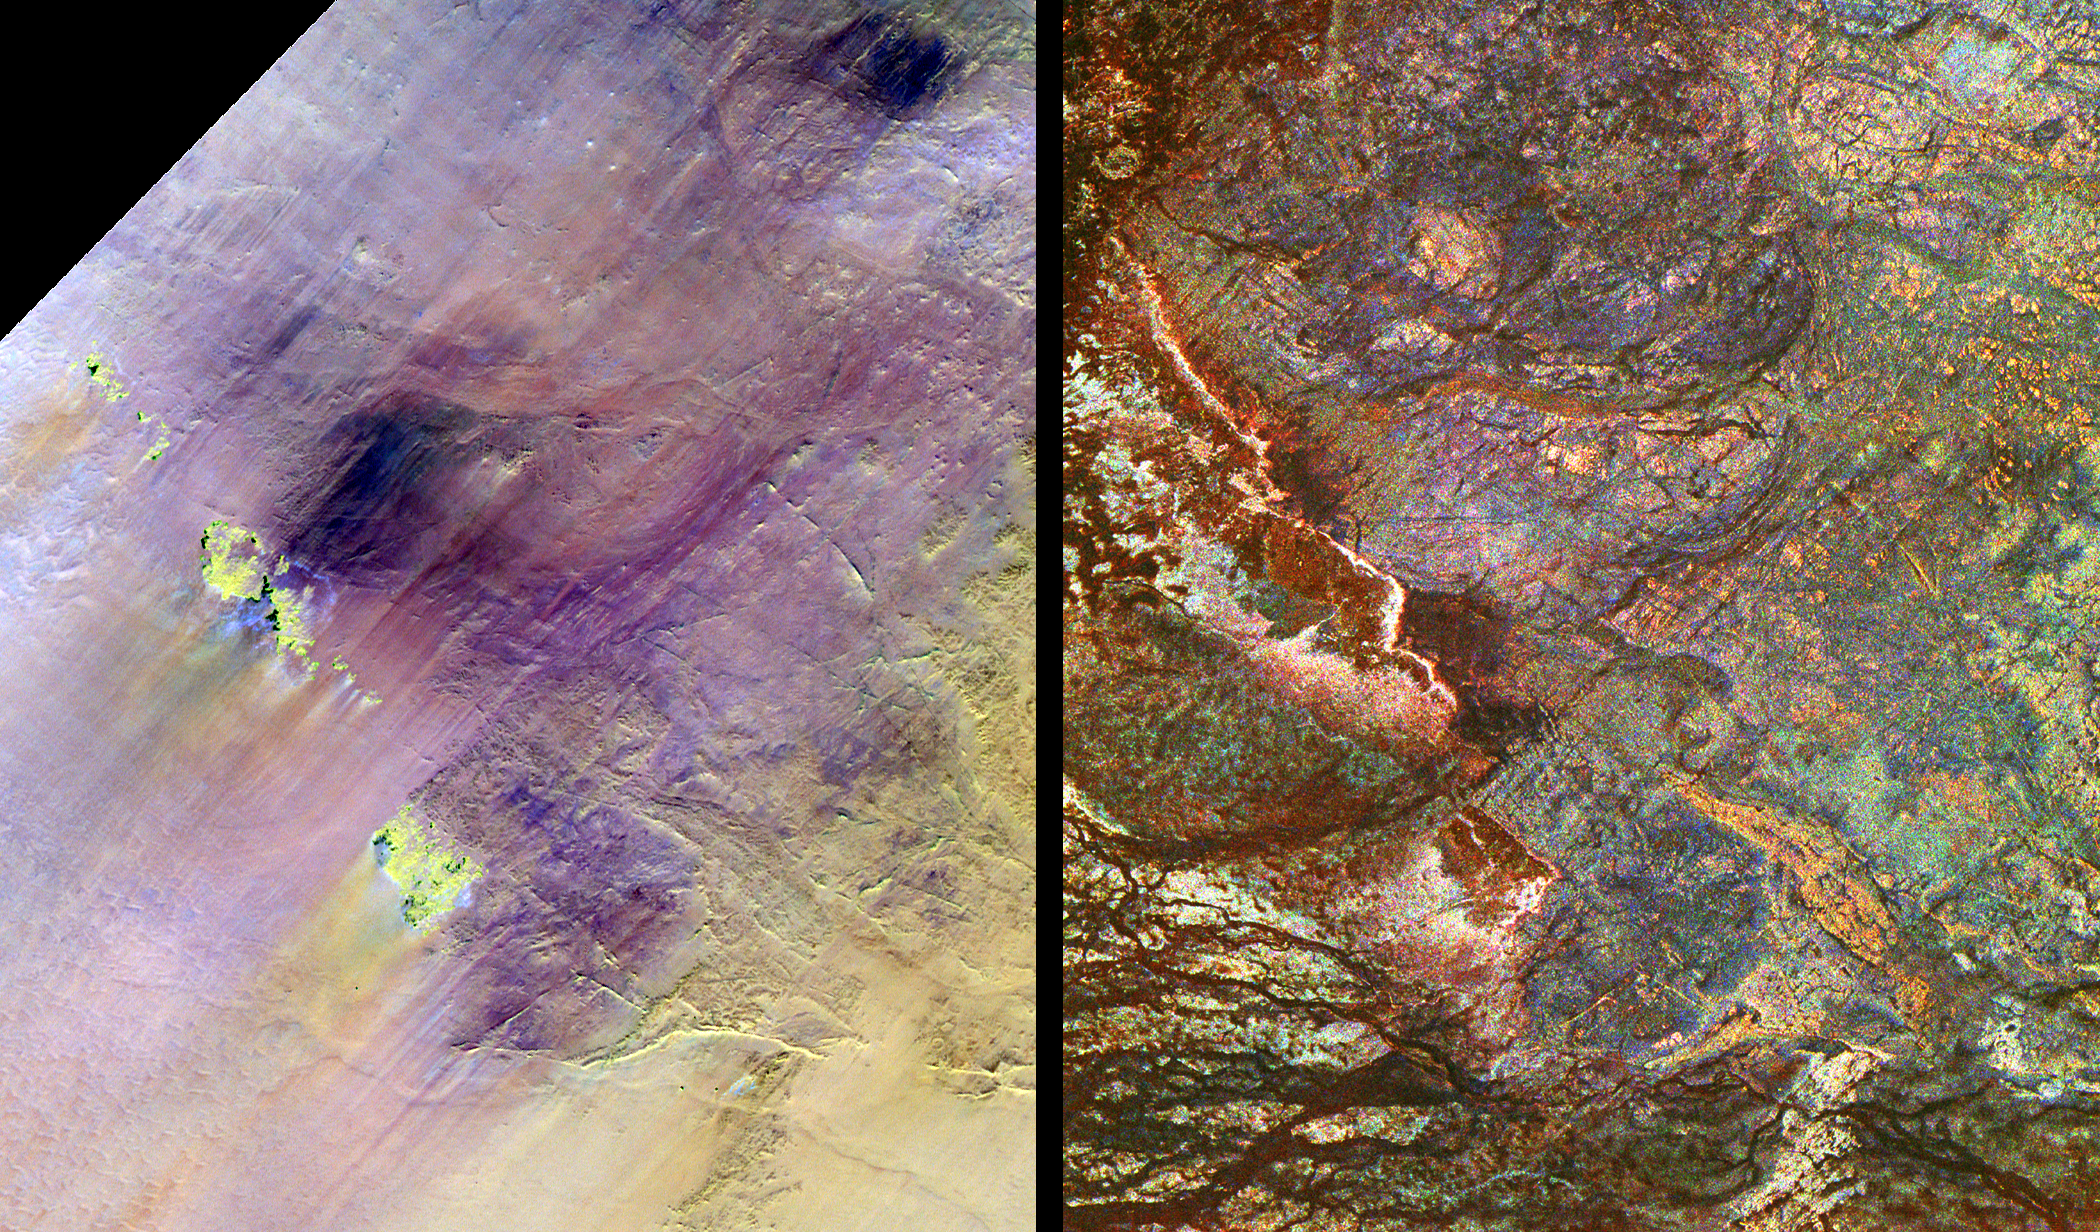

Safsaf Oasis, Egypt

These images show two views of a region of south-central Egypt, each taken by a different type of spaceborne sensor. On the left is an optical image from the Landsat Thematic Mapper, and on the right is a radar image from the Spaceborne Imaging Radar-C/X-band Synthetic Aperture Radar (SIR-C/X-SAR). This comparison shows that the visible and infrared wavelengths of Landsat are only sensitive to the materials on the surface, while the radar wavelengths of SIR-C/X-SAR can penetrate the thin sand cover in this arid region to reveal details hidden below the surface. Field studies in this area indicate that the L-band radar can penetrate as much as 2 meters (6.5 feet) of very dry sand to image buried rock structures. Ancient drainage channels, shown at the bottom of this image, are filled with sand more than 2 meters (6.5 feet) thick and therefore appear dark because the radar waves cannot penetrate them. Only the most recently active channels are visible in the Landsat scene. Some geologic structures at the surface are visible in both images. However, many buried features, such as rock fractures and the blue circular granite bodies in the upper center of the image on the right, are visible only to the radar. The Safsaf Oasis is located near the bright yellow feature in the lower left center of the Landsat image. Scientists are using the penetrating capabilities of radar imaging in desert areas to study structural geology, mineral exploration, ancient climates, water resources and archaeology. Each image is 30.8 kilometers by 25.6 kilometers (19.1 miles by 15.9 miles) and is centered at 22.7 degrees north latitude, 29.3 degrees east longitude. North is toward the upper right. In the Landsat image, the colors are assigned as follows: red is Band 7 (mid-infrared); green is Band 4 (near infrared); and blue is Band 1 (visible blue light). The colors assigned to the radar frequencies and polarizations are as follows: red is L-band, horizontally transmitted and received; green is C-band, horizontally transmitted and received; and blue is X-band, vertically transmitted and received. The radar image was acquired by the Spaceborne Imaging Radar-C/ X-band Synthetic Aperture Radar (SIR-C/X-SAR) on April 16, 1994, on board the space shuttle Endeavour. SIR-C/X-SAR, a joint mission of the German, Italian and United States space agencies, is part of NASA’s Earth Science Enterprise. The Landsat Program is managed jointly by NASA, the National Oceanic and Atmospheric Administration and the United States Geological Survey.

Spaceborne Imaging Radar-C and X-Band Synthetic Aperture Radar (SIR-C/X-SAR) is part of NASA’s Mission to Planet Earth. The radars illuminate Earth with microwaves allowing detailed observations at any time, regardless of weather or sunlight conditions. SIR-C/X-SAR uses three microwave wavelengths: L-band (24 cm), C-band (6 cm) and X-band (3 cm). The multi-frequency data will be used by the international scientific community to better understand the global environment and how it is changing. The SIR-C/X-SAR data, complemented by aircraft and ground studies, will give scientists clearer insights into those environmental changes which are caused by nature and those changes which are induced by human activity. SIR-C was developed by NASA’s Jet Propulsion Laboratory. X-SAR was developed by the Dornier and Alenia Spazio companies for the German space agency, Deutsche Agentur fuer Raumfahrtangelegenheiten (DARA), and the Italian space agency, Agenzia Spaziale Italiana (ASI), with the Deutsche Forschungsanstalt fuer Luft und Raumfahrt e.v. (DLR), the major partner in science, operations, and data processing of X-SAR.

Credit: NASA/JPL